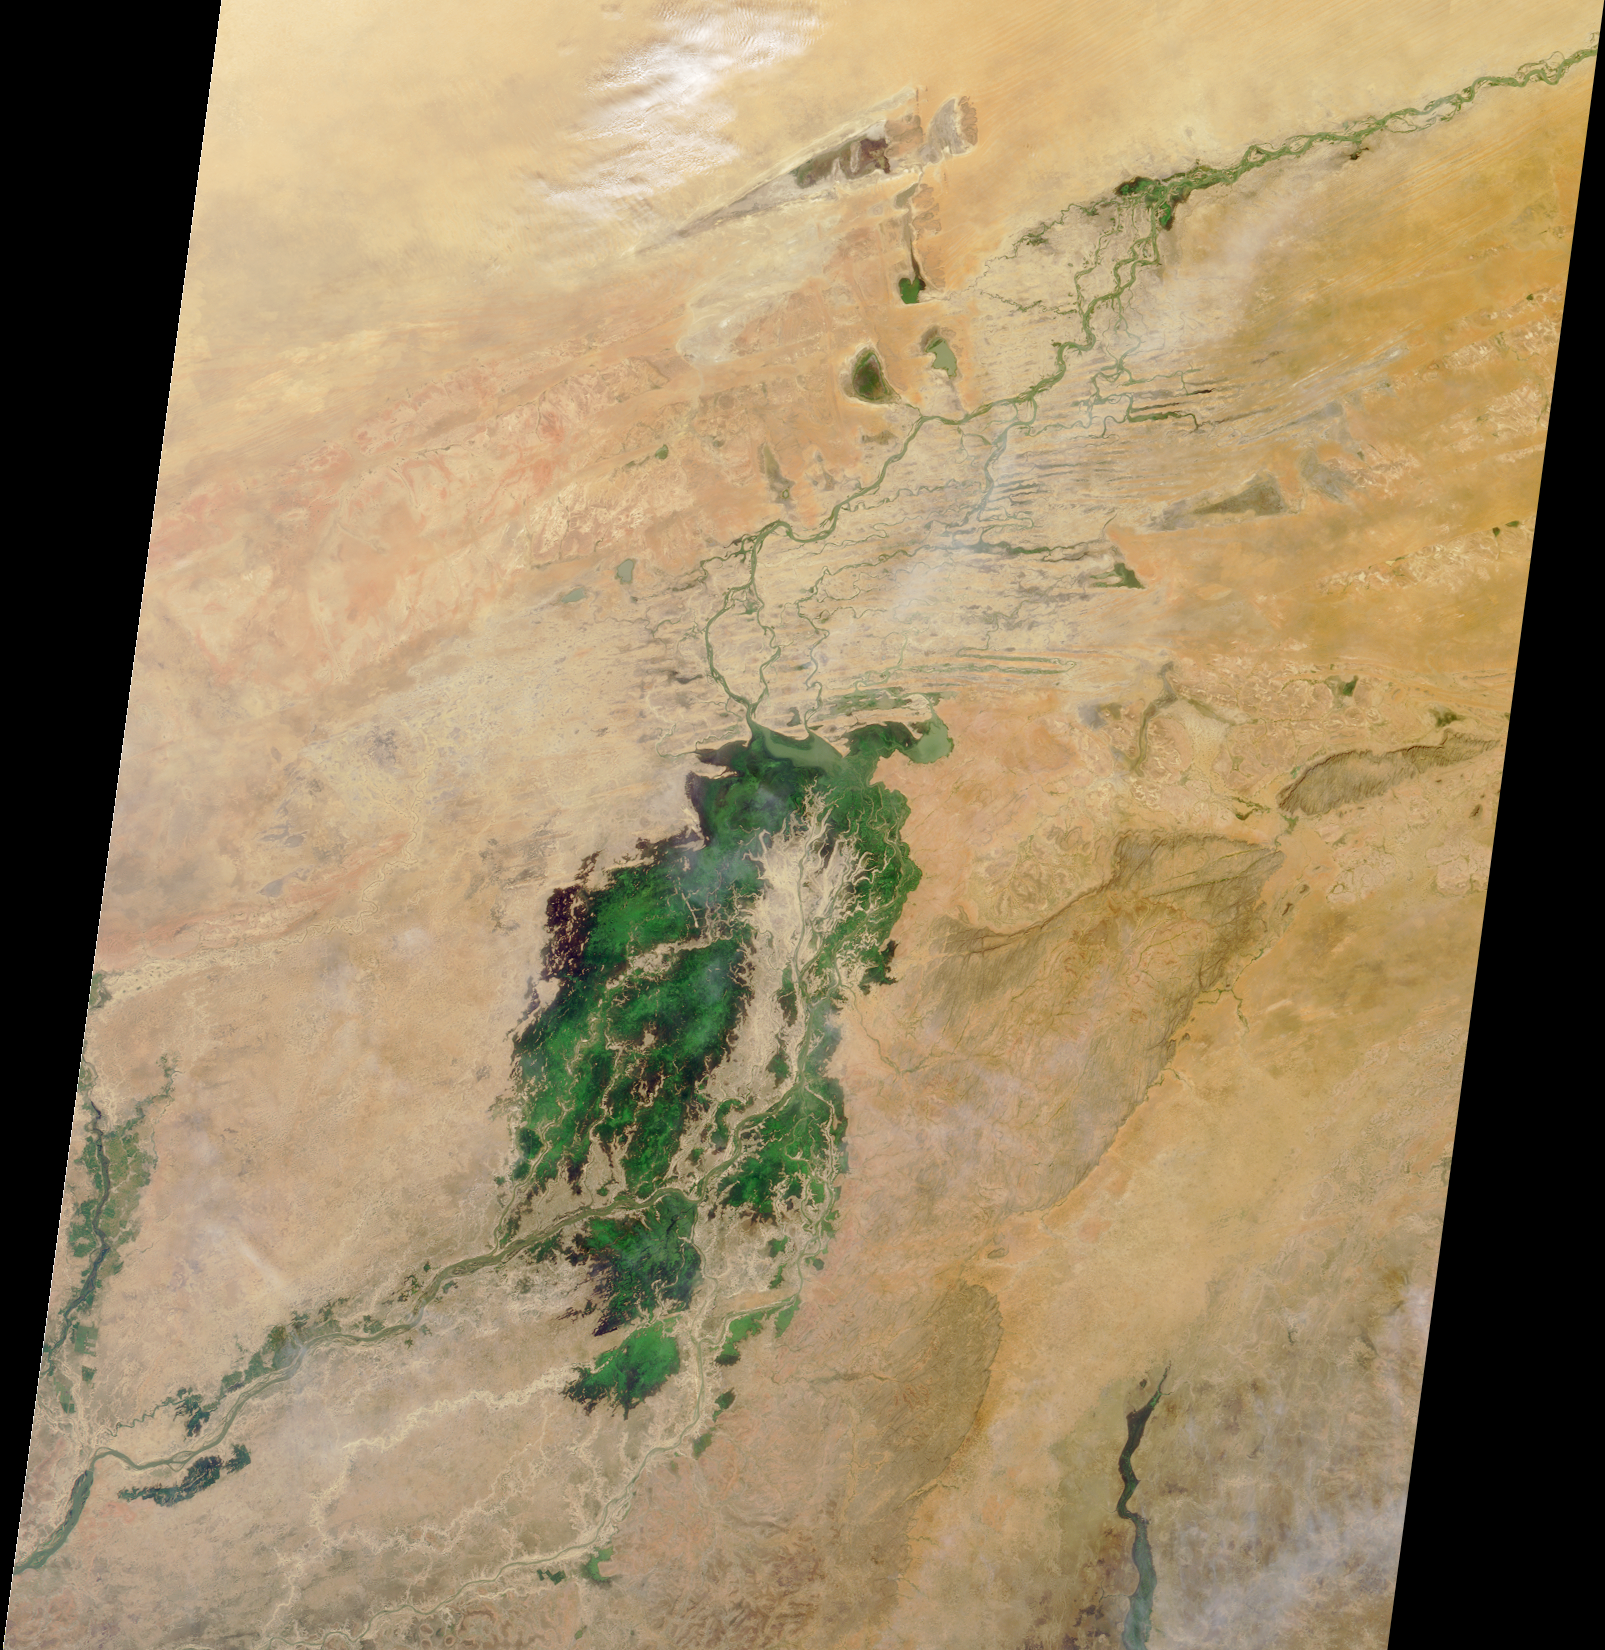

Where on Earth…? MISR Mystery Image Quiz #4:Mali, Africa

The third largest river in Africa, the Niger, forms an inland delta in central Mali. This image from Terra orbit 4603 shows the region as it appears after the rainy season, when the delta is flooded.

The answers to this quiz appear in blue below each question.

1. The prominent green area is a seasonal wetland associated with what river?

The third largest river in Africa, the Niger, forms an inland delta in central Mali. This image from Terra orbit 4603 shows the region as it appears after the rainy season, when the delta is flooded.

2. To the east of this river is an escarpment included on the United Nations World Heritage List. Which one of the following statements cannot be applied to the people who live there?
A. They live in dwellings constructed from the surrounding sandstone cliffs.
B. They stopped making ceremonial masks at the end of the 19th century.
C. Some writers attribute them with detailed knowledge about a binary star system.
D. Among their major crops are onions and millet.

Answer: B
In a remote area to the southeast of the delta, the sandstone cliffs of the Bandiagara Escarpment are inhabited by the Dogon people. The Dogon are renowned for the architecture of their cliff-side dwellings, and their homes are typically built with materials from the surrounding environment: mud-brick and sandstone, small amounts of wood, and straw for the thatch roofs. Most of the Dogon (about 65%) have retained their animist religion, and the making of masks for ceremonial purposes continues to this day. They are an agrarian people, and utilize a number of ingenious soil and water conservation techniques to grow millet and sorghum for subsistence, as well as onions for a cash crop. Several writers, inspired by the studies of the French anthropologist Marcel Griaule, attribute the Dogon with incredibly detailed knowledge of the Sirius A/B binary star system.

3. A small city with a rich cultural heritage is located near the top of the image. A particular spelling of this city’s name can be found in the title of how many of the following?
–A public television adaptation of an American novelist’s writings.
–An Internet communications software application.
–A song written by a composer born in Rochester, New York.
A. Only one
B. Exactly two
C. All three

Answer: C
The city of Timbuktu (also known as Tombouctou) is situated near the top of the image, where the Niger River changes direction to flow more directly eastward. Six hundred years ago, Timbuktu was a central part of the trans-Saharan caravan route, and was a center of wealth, culture, and scholarly learning. When the inland route gave way to trade by ship, the city was abandoned and began to acquire its out-of-the-way reputation. Today, drifting sands driven by dry Saharan winds threaten to encroach upon the city’s monuments. All three works referred to in the question contain a reference to Timbuktu in their titles. Specifically, in 1972 public television aired “Between Time and Timbuktu”, adapted from the writings of Kurt Vonnegut; there is an internet software communications package called “Timbuktu Pro”; and the song “Kalamazoo to Timbuktu” was composed by New York native Alec Wilder.

MISR was built and is managed by NASA’s Jet Propulsion Laboratory, Pasadena, CA, for NASA’s Office of Earth Science, Washington, DC. The Terra satellite is managed by NASA’s Goddard Space Flight Center, Greenbelt, MD. JPL is a division of the California Institute of Technology.

Credit: NASA/GSFC/LaRC/JPL, MISR Team